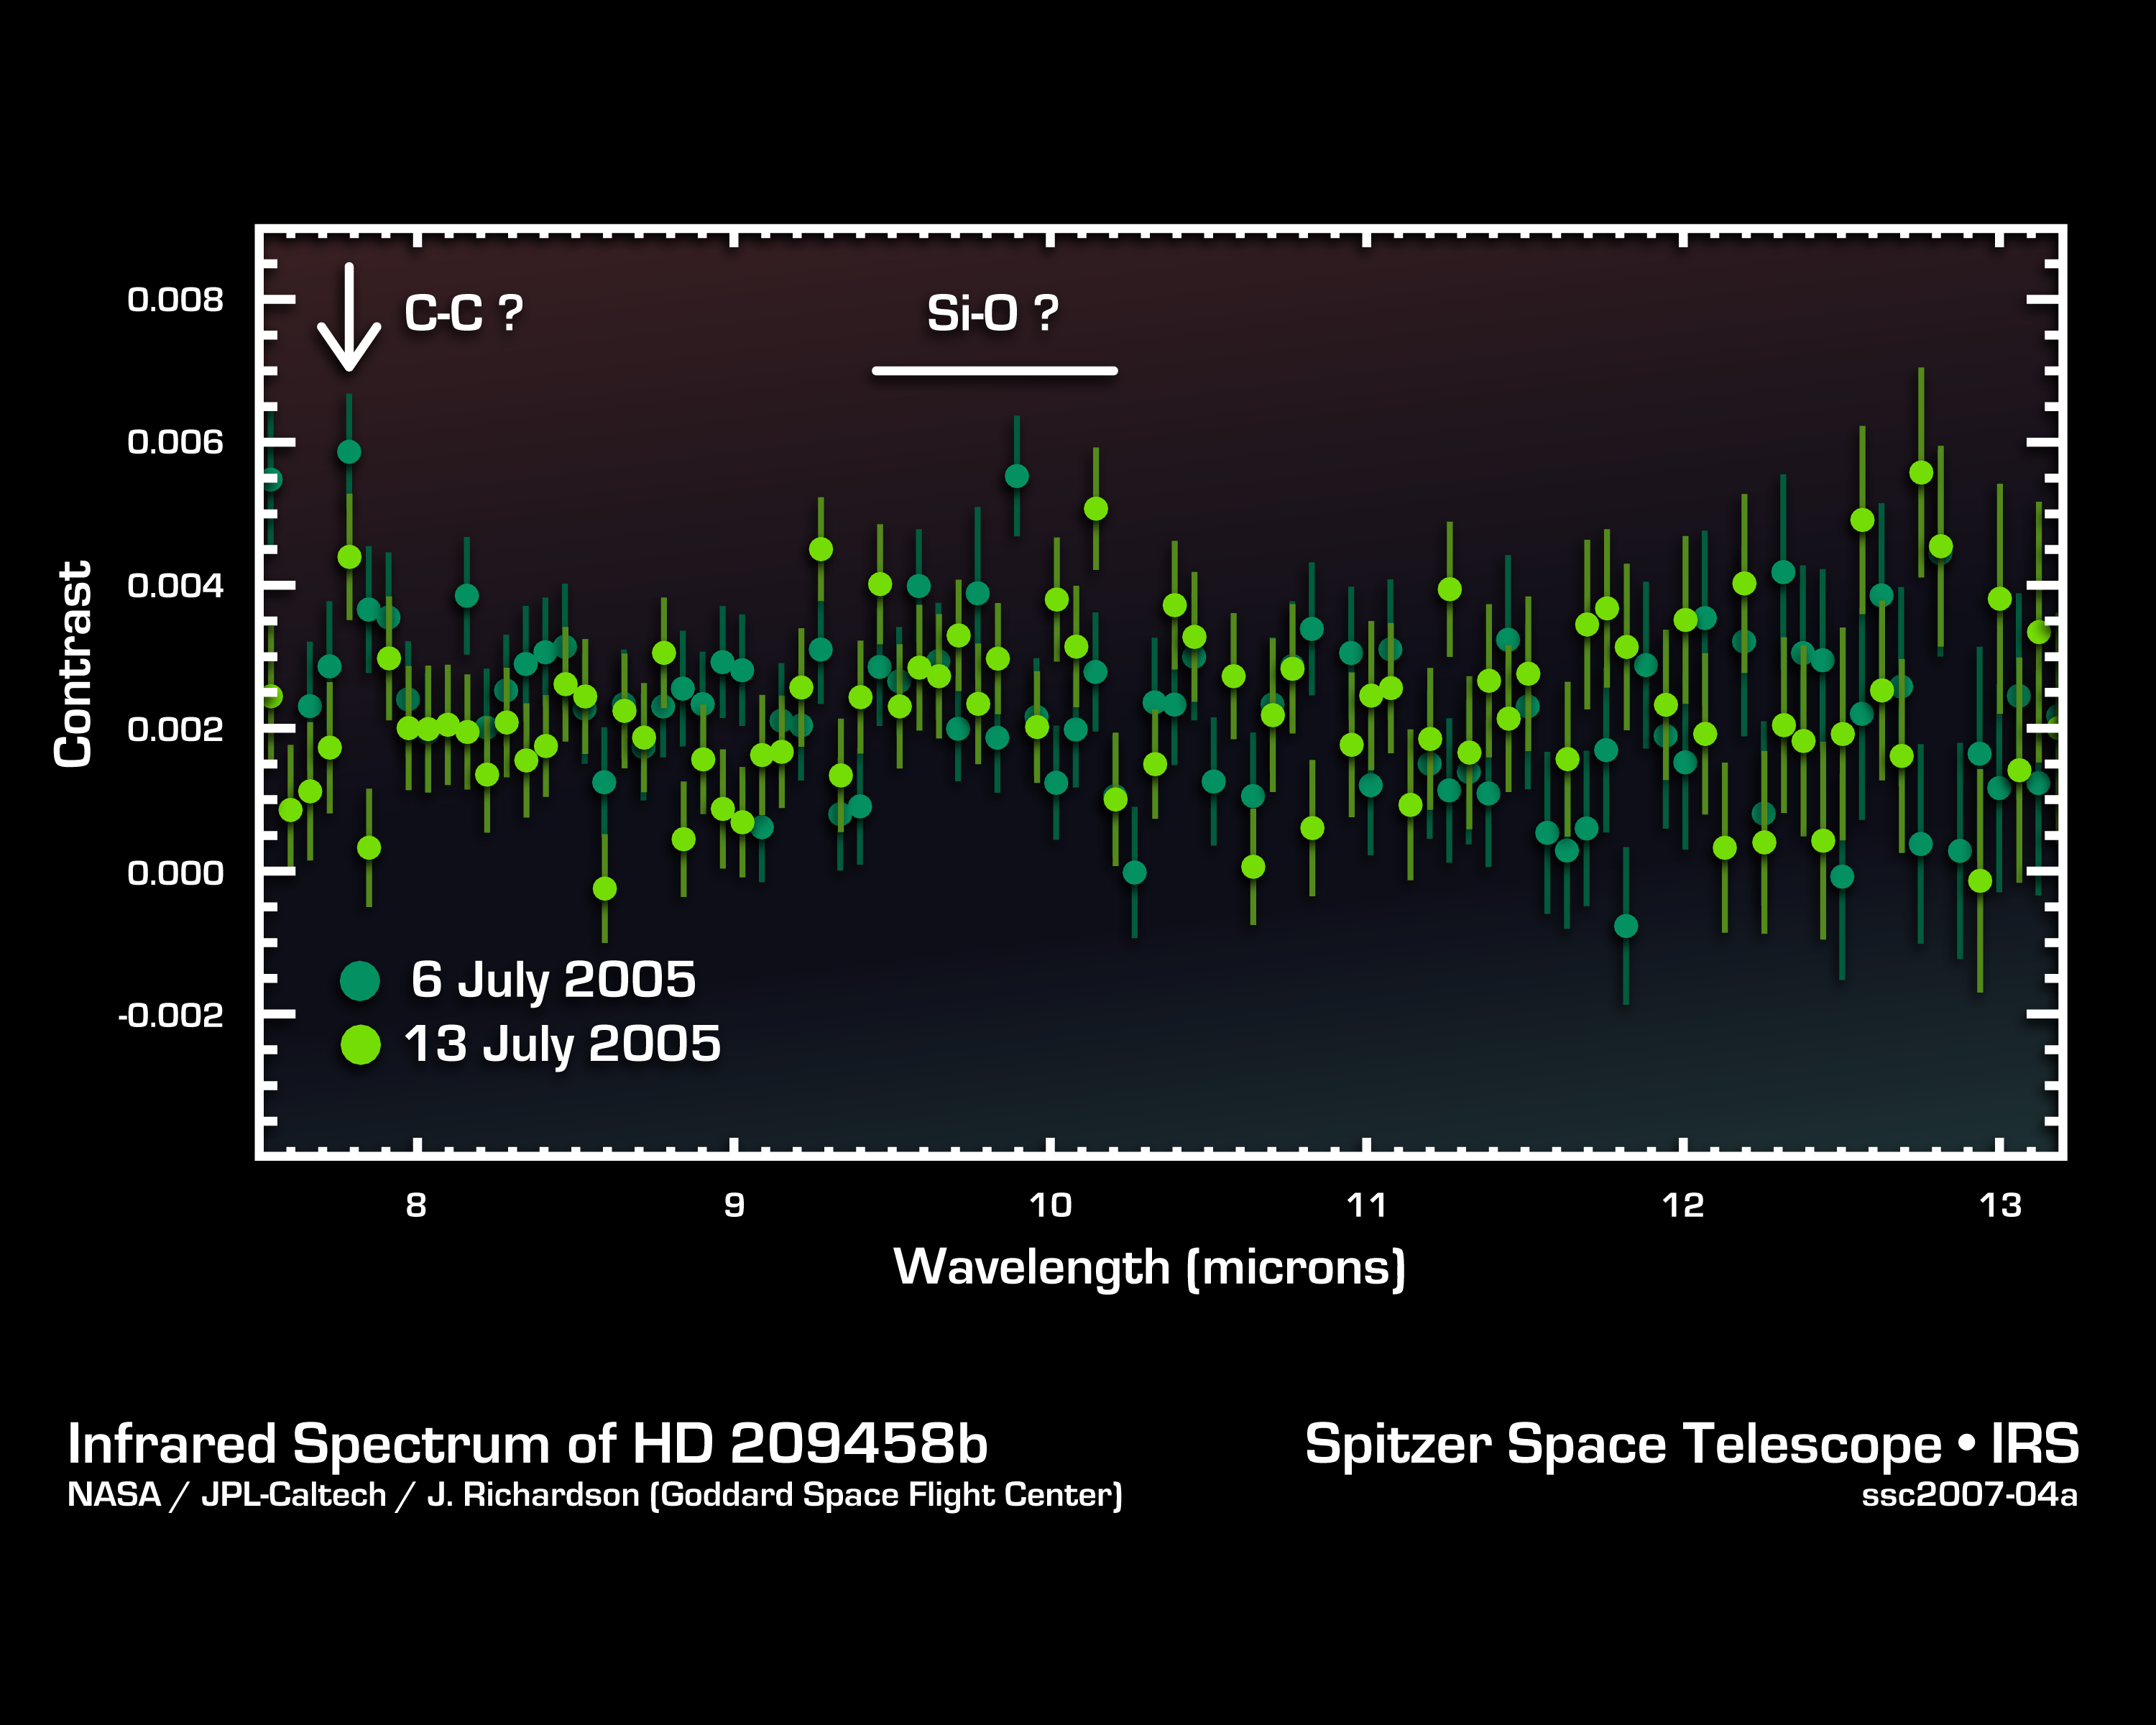

Cracking the Code of Faraway Worlds

This infrared data from NASA’s Spitzer Space Telescope – called a spectrum – tells astronomers that a distant gas planet, a so-called “hot Jupiter” called HD 209458b, might be smothered with high clouds. It is one of the first spectra of an alien world.

A spectrum is created when an instrument called a spectrograph cracks light from an object open into a rainbow of different wavelengths. Patterns or ripples within the spectrum indicate the presence, or absence, of molecules making up the object.

Astronomers using Spitzer’s spectrograph were able to obtain infrared spectra for two so-called “transiting” hot-Jupiter planets using the “secondary eclipse” technique. In this method, the spectrograph first collects the combined infrared light from the planet plus its star, then, as the planet is eclipsed by the star, the infrared light of just the star. Subtracting the latter from the former reveals the planet’s own rainbow of infrared colors.

When astronomers first saw the infrared spectrum above, they were shocked. It doesn’t look anything like what theorists had predicted. For example, theorists thought there’d be signatures of water in the wavelength ranges of 8 to 9 microns. The fact that water is not detected might indicate that it is hidden under a thick blanket of high, dry clouds.

In addition, the spectrum shows signs of silicate dust — tiny grains of sand — in the wavelength range of 9 to 10 microns. This suggests that the planet’s skies could be filled with high clouds of dust unlike anything seen in our own solar system.

There is also an unidentified molecular signature at 7.78 microns. Future observations using Spitzer’s spectrograph should be able to determine the nature of the mysterious feature.

This spectrum was produced by Dr. Jeremy Richardson of NASA’s Goddard Space Flight Center, Greenbelt, Md. and his colleagues. The data were taken by Spitzer’s infrared spectrograph on July 6 and 13, 2005.

Credit: NASA/JPL-Caltech